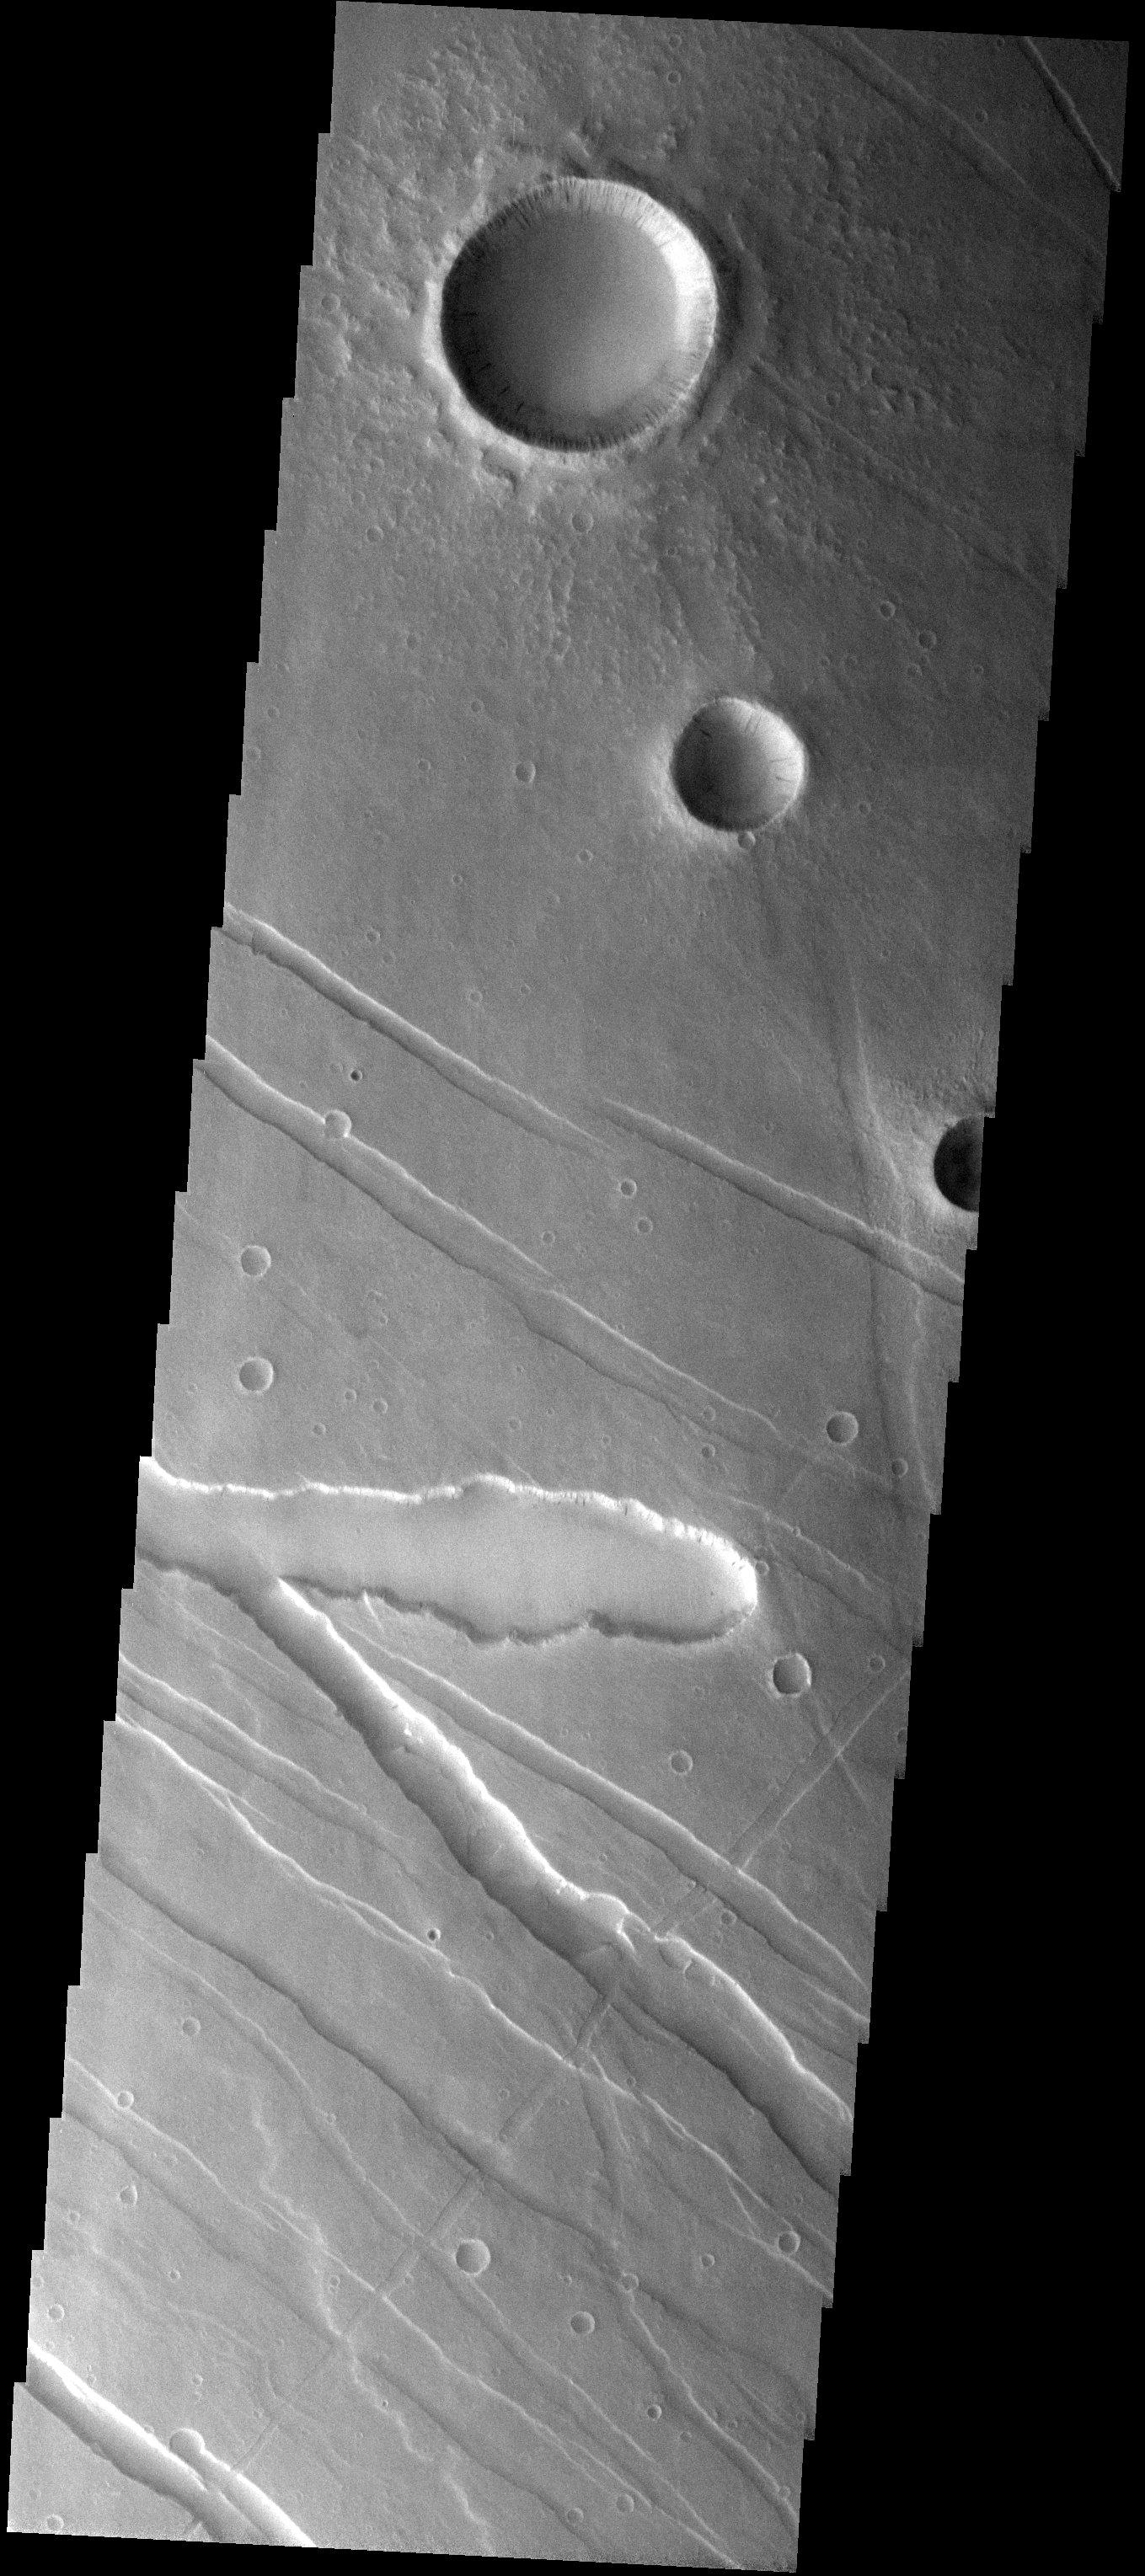

Cross-Cutting Relationships

Released 25 August 2003

The several linear cross-cutting grabens and collapse features observed in this THEMIS image illustrate the relative timing of a series of complex geologic processes as more recent events produce features that overlap and intersect older ones. Some impact craters are observed to be cut grabens, suggesting an older impact event compared to impact craters that appear fresh and unmodified.

Image information: VIS instrument. Latitude 14.1, Longitude 236.3 East (123.7 West). 19 meter/pixel resolution.

Note: this THEMIS visual image has not been radiometrically nor geometrically calibrated for this preliminary release. An empirical correction has been performed to remove instrumental effects. A linear shift has been applied in the cross-track and down-track direction to approximate spacecraft and planetary motion. Fully calibrated and geometrically projected images will be released through the Planetary Data System in accordance with Project policies at a later time.

NASA’s Jet Propulsion Laboratory manages the 2001 Mars Odyssey mission for NASA’s Office of Space Science, Washington, D.C. The Thermal Emission Imaging System (THEMIS) was developed by Arizona State University, Tempe, in collaboration with Raytheon Santa Barbara Remote Sensing. The THEMIS investigation is led by Dr. Philip Christensen at Arizona State University. Lockheed Martin Astronautics, Denver, is the prime contractor for the Odyssey project, and developed and built the orbiter. Mission operations are conducted jointly from Lockheed Martin and from JPL, a division of the California Institute of Technology in Pasadena.

Credit: NASA/JPL/Arizona State University